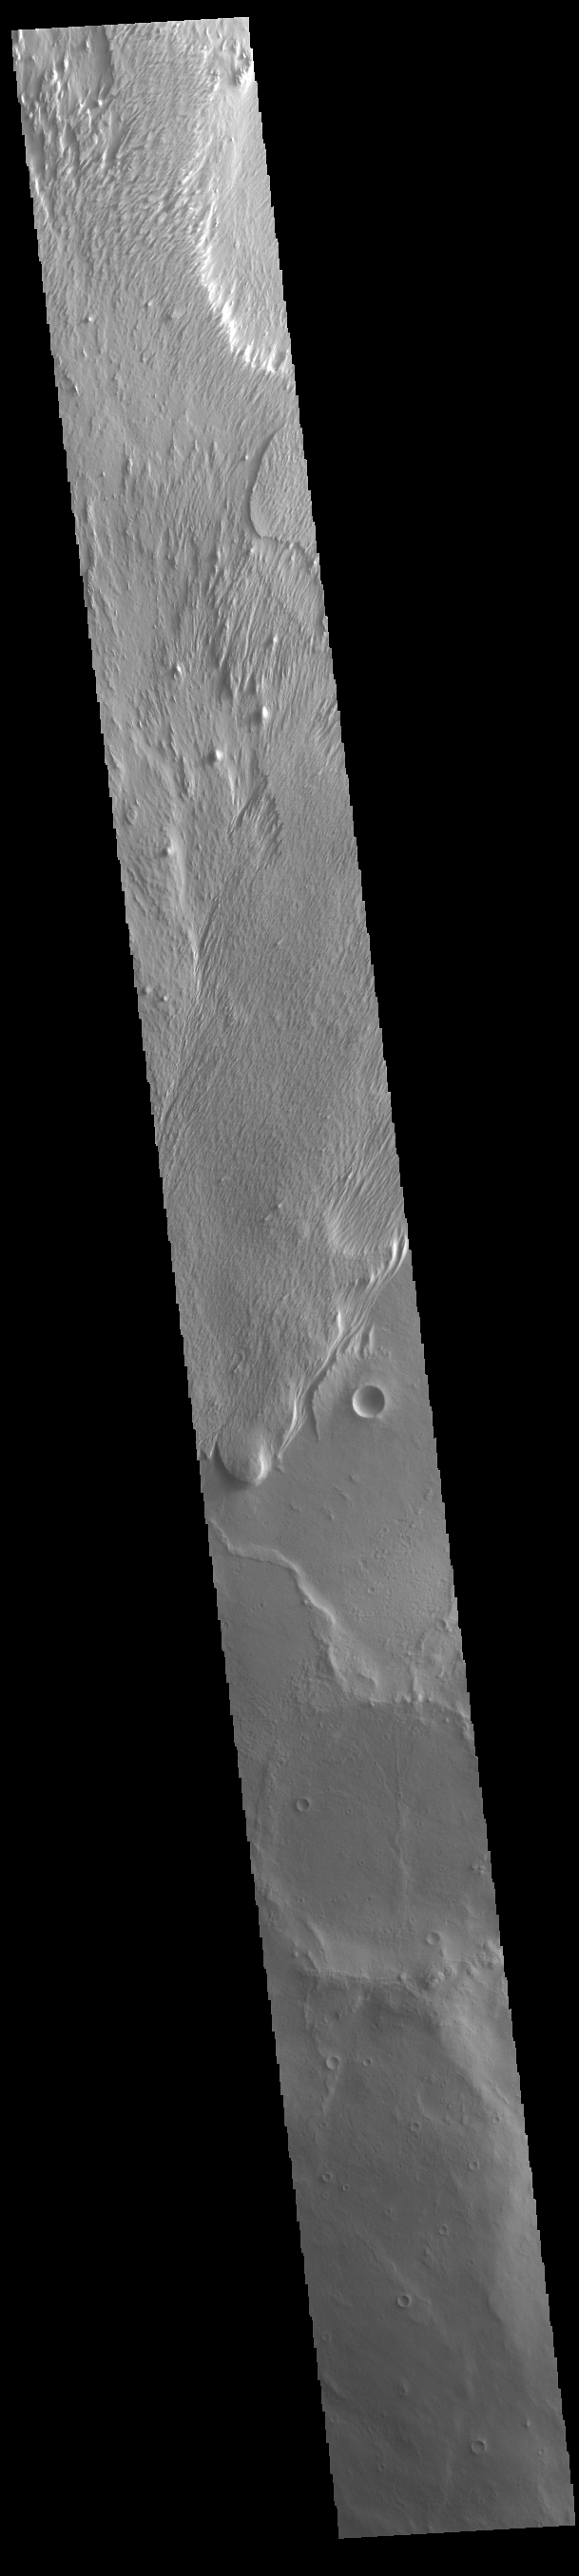

Wind Erosion

Today’s VIS image shows a region of wind etched materials near the margin of Lucus Planum. In regions of poorly cemented surface materials it is possible to create large features due to just the action of the wind. The equatorial region between Olympus Mons and Apollinaris Mons is dominated by wind etched regions. The direction of the wind aligns with the ridges and valleys. The dominant wind direction in this region is southwest to northeast; however, other wind directions can occur within a localized region.

Credit: NASA/JPL-Caltech/ASU